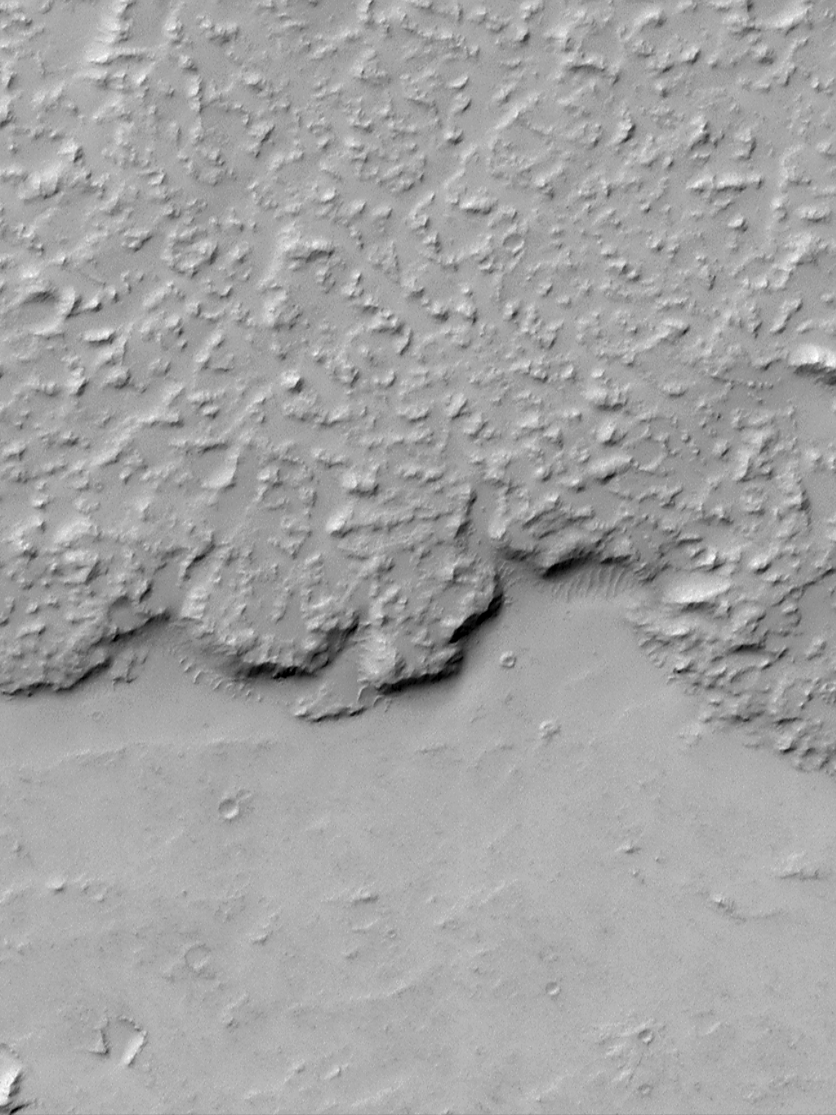

Margin of Lava Flow in Daedalia Planum

Mars Global Surveyor’s Mars Orbiter Camera is providing geologists with vistas that rival that of the aerial photographs they use in their field work on Earth. This picture shows the margin of a large lava flow located on Daedalia Planum, southwest of the Arsia Mons volcano. The picture covers an area only 1.5 kilometers (0.9 miles) wide and 2 kilometers (1.2 miles) long. The lava flow surface (upper portion of the frame) is rough but mantled with fine sand or dust. The ripples along the base of the lava flow margin are spaced about 15 meters (50 feet) apart and were formed by wind. Illumination is from the upper left.

Malin Space Science Systems and the California Institute of Technology built the MOC using spare hardware from the Mars Observer mission. MSSS operates the camera from its facilities in San Diego, CA. The Jet Propulsion Laboratory’s Mars Surveyor Operations Project operates the Mars Global Surveyor spacecraft with its industrial partner, Lockheed Martin Astronautics, from facilities in Pasadena, CA and Denver, CO.

Credit: NASA/JPL/MSSS